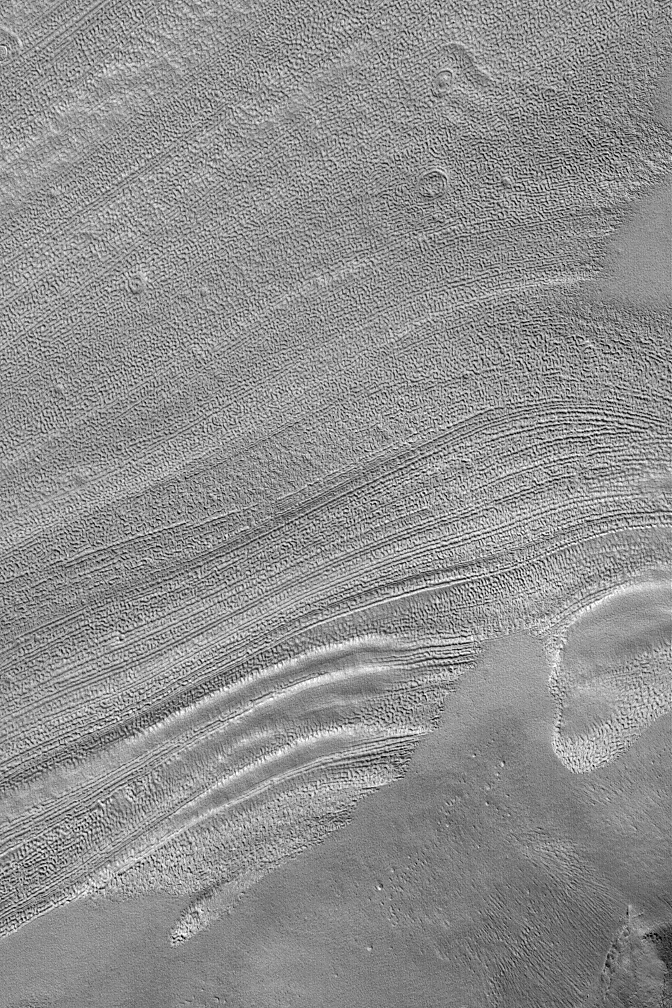

Fretted Terrain Valley Floor

30 December 2003
This December 2003 Mars Global Surveyor (MGS) Mars Orbiter Camera (MOC) image shows lineated textures on the floor of a valley in the Deuteronilus region of Mars. Deuteronilus, and neighboring Protonilus and Nilosyrtis, have been known since the Mariner 9 mission as regions of “fretted terrain.” In this context, “fretted” does not mean “worried,” it means “eroded.” The fretted terrains of Mars are regions along the boundary between cratered highlands and northern lowland plains that have been broken-down into mesas, buttes, and valleys. On the floors of some of these valleys occurs a distinctive lineated and pitted texture–like the example shown here. The cause of the textures is not known, although for decades some scientists have speculated that ice is involved. While this is possible, it is far from a demonstrated fact. This picture is located near 40.1°N, 335.1°W, and covers an area approximately 3 km (1.9 mi) wide; sunlight illuminates the scene from the lower left.

Credit: NASA/JPL/Malin Space Science Systems